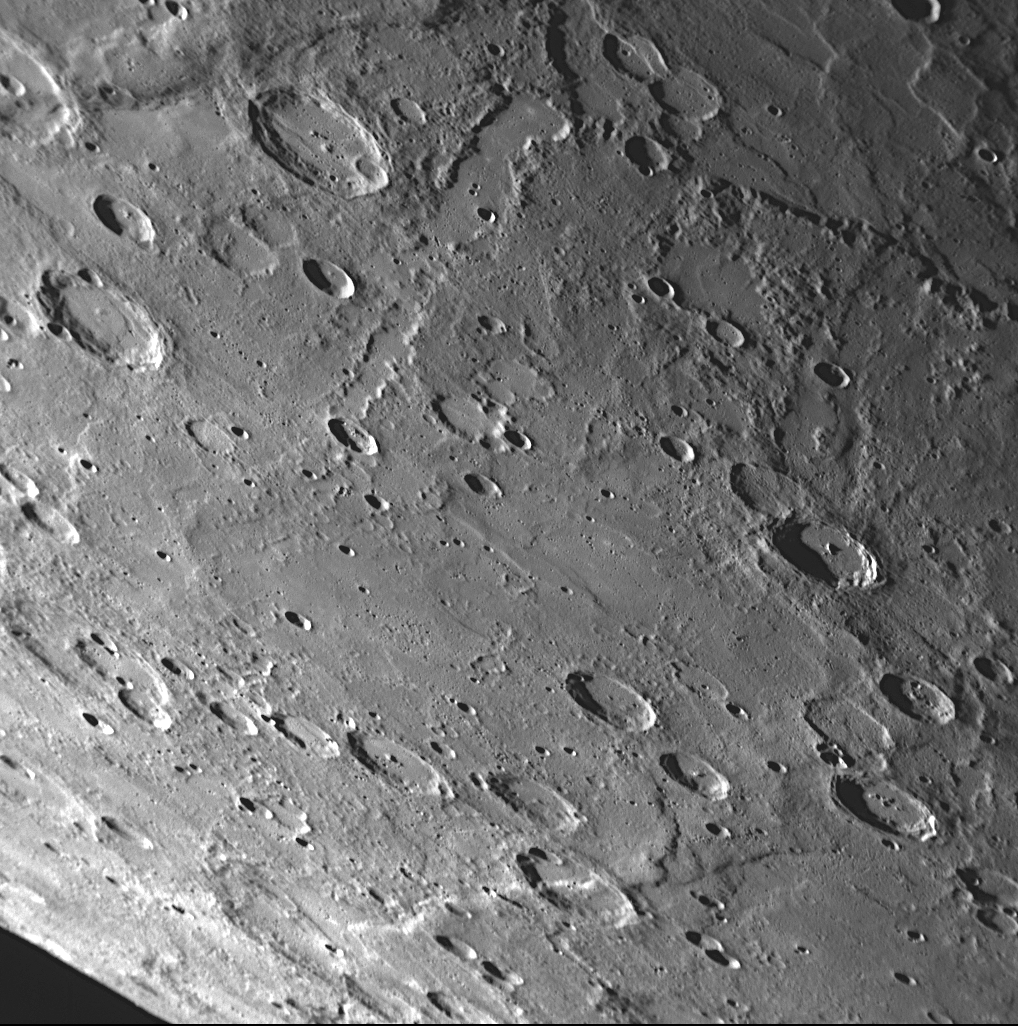

The Rim of Rembrandt and Neighboring Scarps

The large Rembrandt impact basin was discovered during MESSENGER’s second Mercury flyby. A portion of the rim of that basin (outlined in red) is visible at top right in this high-resolution NAC image returned from the mission’s recent third Mercury encounter. Two scarps (cliffs) can also be identified in this image (yellow arrows); both scarps cut across craters that have been deformed by the faulting that produced the scarps (blue arrows). Because this area of Mercury’s surface was imaged during both MESSENGER’s second and third Mercury flybys, there is now stereo coverage that enables a three-dimensional visualization of the surface to be constructed. Information about the surface topography is valuable for MESSENGER scientists working to decipher the geological history of Rembrandt basin and these neighboring scarps. “The tectonics of impact basins on Mercury” is one of the topics presented by MESSENGER Science Team members at the Geological Society of America Annual Meeting.

Date Acquired: September 29, 2009
Image Mission Elapsed Time (MET): 162744349
Instrument: Narrow Angle Camera (NAC) of the Mercury Dual Imaging System (MDIS)
Resolution: 390 meters/pixel (0.24 miles/pixel) in the upper right corner of the image
Scale: The right side of the image is about 400 kilometers (250 miles) from top to bottom
Spacecraft Altitude: 15,000 kilometers (9,300 miles)

These images are from MESSENGER, a NASA Discovery mission to conduct the first orbital study of the innermost planet, Mercury. For information regarding the use of images, see the MESSENGER image use policy.

Credit: NASA/Johns Hopkins University Applied Physics Laboratory/Carnegie Institution of Washington